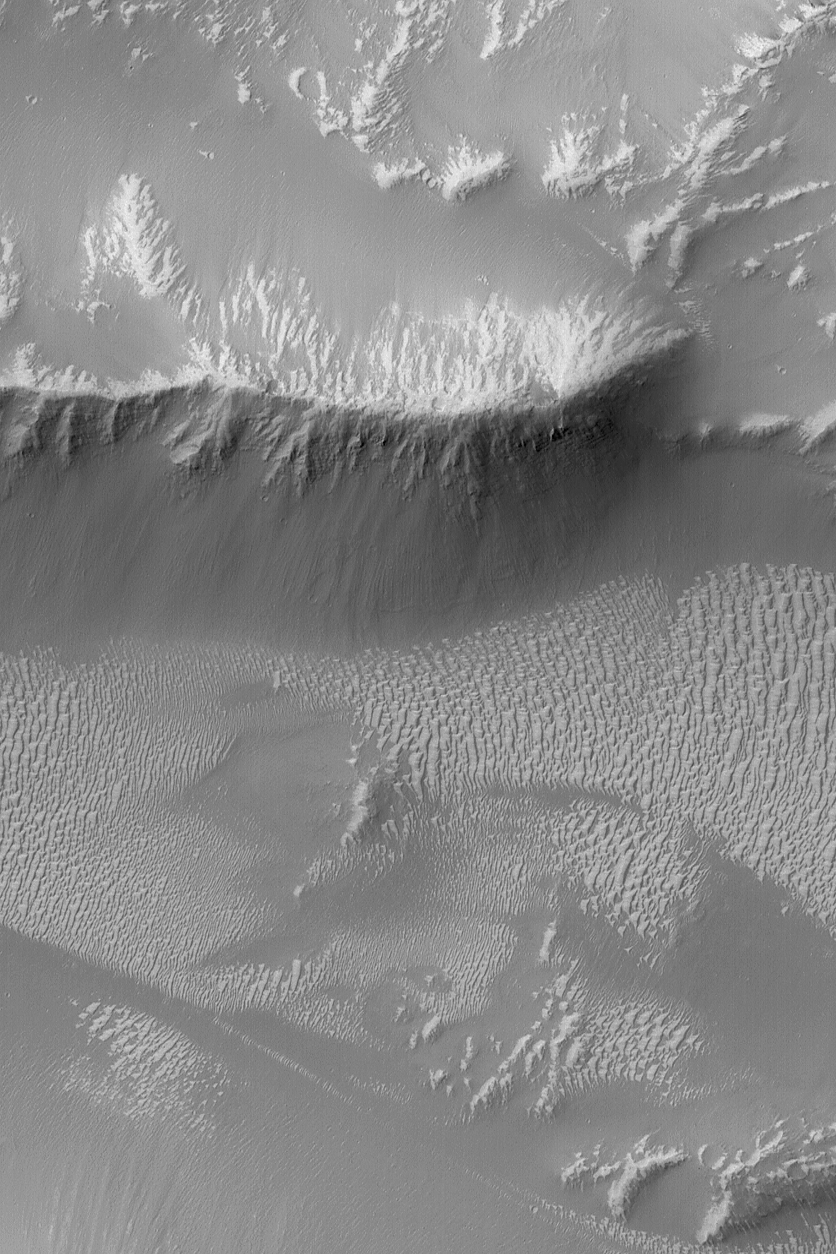

Valles Marineris Features

17 October 2004
This Mars Global Surveyor (MGS) Mars Orbiter Camera (MOC) image shows light-toned, ripple-like, windblown bedforms and ridges with dark talus accumulations on their slopes in the western portion of the vast Valles Marineris trough system. These features are located near Oudemans Crater around 7.6°S, 91.2°W. The image covers an area about 3 km (1.9 mi) wide and sunlight illuminates the scene from the upper left.

Credit: NASA/JPL/Malin Space Science Systems